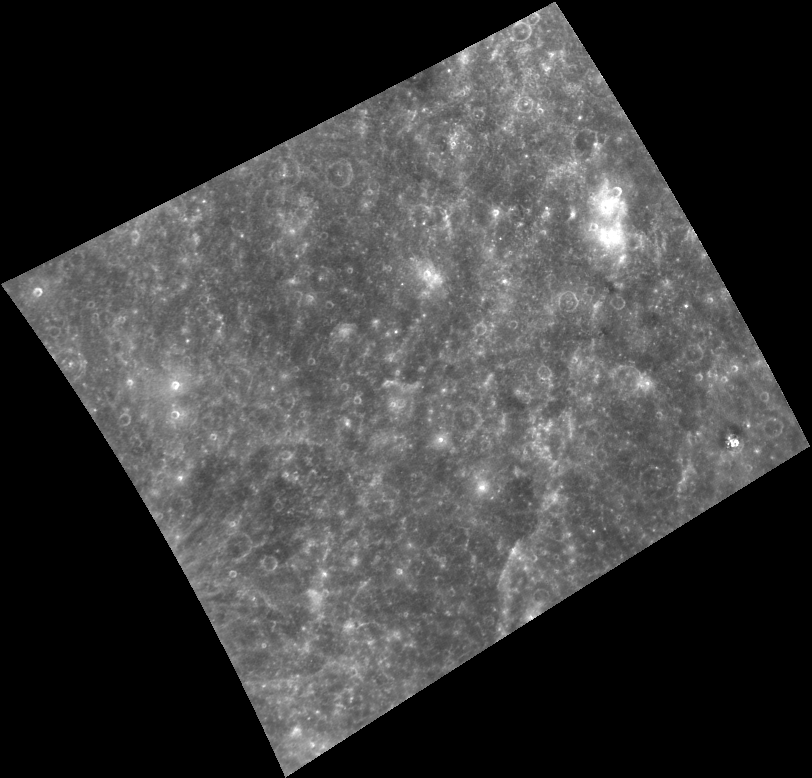

Prime Real Estate

Mercury’s prime meridian, or 0° longitude, crosses through the left side of this image. The prime meridian was defined as the longitude where the Sun was directly overhead as Mercury passed through its first perihelion in the year 1950. The area was first seen by a spacecraft during MESSENGER’s second Mercury flyby and is located to the northwest of the impact crater Derain. The image here has been placed into a map projection with north to the top. The original image was binned on the spacecraft from its original 1024 x 1024 pixel size to 512 x 512. This type of image compression helps to reduce the amount of data that must be downlinked across interplanetary space from MESSENGER to the Deep Space Network on Earth.

On March 17, 2011 (March 18, 2011, UTC), MESSENGER became the first spacecraft ever to orbit the planet Mercury. The mission is currently in its commissioning phase, during which spacecraft and instrument performance are verified through a series of specially designed checkout activities. In the course of the one-year primary mission, the spacecraft’s seven scientific instruments and radio science investigation will unravel the history and evolution of the Solar System’s innermost planet. Visit the Why Mercury? section of this website to learn more about the science questions that the MESSENGER mission has set out to answer.

Image Mission Elapsed Time (MET): 209937428
Image ID: 67124
Instrument: Wide Angle Camera (WAC) of the Mercury Dual Imaging System (MDIS)
WAC filter: 7 (748 nanometers)
Center Latitude: 5.9°
Center Longitude: 4.6° E
Resolution: 1253 meters/pixel
Scale: The horizontal width of scene is about 875 kilometers (550 miles)

These images are from MESSENGER, a NASA Discovery mission to conduct the first orbital study of the innermost planet, Mercury. For information regarding the use of images, see the MESSENGER image use policy.

Credit: NASA/Johns Hopkins University Applied Physics Laboratory/Carnegie Institution of Washington